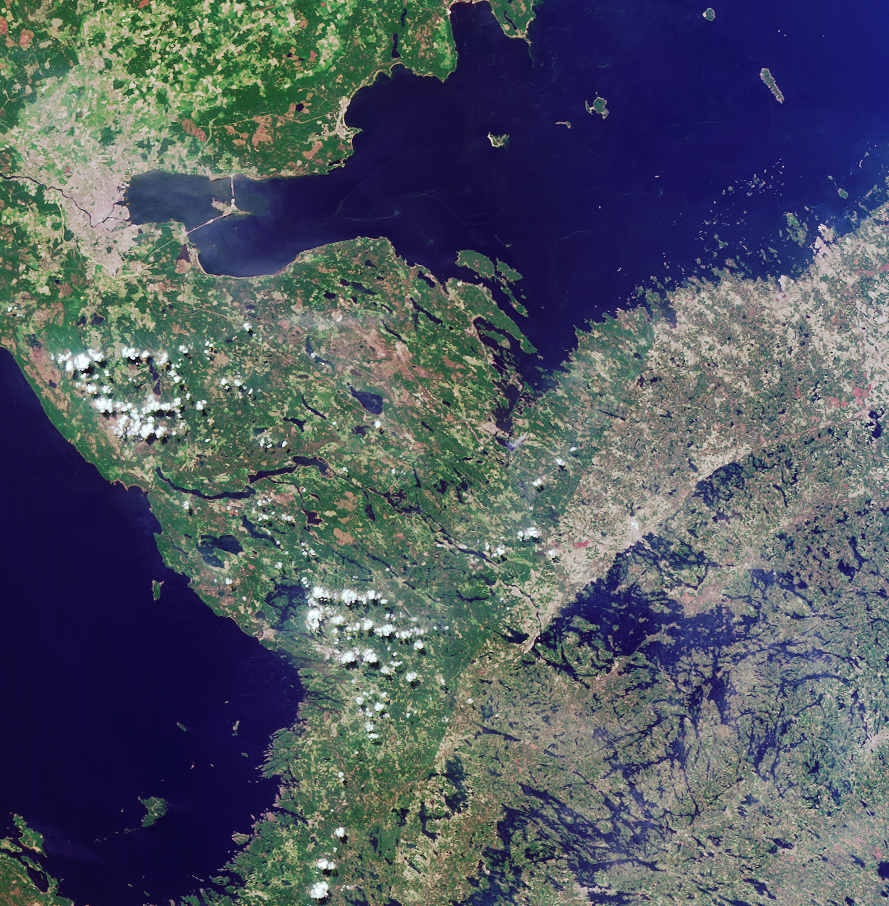

Where on Earth…? MISR Mystery Image Quiz #12:Border between Russia and Finland

The answers to this quiz appear in blue below each question.

1. The location of a city is indicated by the pale gray-colored pixels in the upper left. Three of the following four statements about this city are true. Which statement is false?
(A) No city with a larger population is located within 4 degrees latitude.
(B) The city was established about 300 years ago.
(C) There are hundreds of bridges within the metropolitan area, of which only one is a drawbridge.
(D) A linear feature connecting the island to the right of the city with the mainland supports automotive but not rail traffic.

Answer: C is false
The image has been rotated such that north is toward the bottom. The city in the south eastern portion of the image is Russia’s St. Petersburg, which is the most northerly large city in the world at almost 60 degrees north latitude. The closest city with a larger population, Moscow, is south of St. Petersburg by more than 4 degrees (at 55.75 degrees north). St. Petersburg was established along the banks of the Neva River by Peter the Great in 1703. This marshy, low-lying area possesses many rivers and islands, and about 300 bridges, of which more than twenty are drawbridges. The island connected with the north shore of Petersburg is called Kotlin Island and is the home of the famous naval fortress of Kronstadt. The road built upon a tidal barrage connecting the island with the mainland is open to road traffic but does not support a railway.

2. A large blue water body extends along the top portion of the image. Three of these four statements about it are true. Which statement is false?
(A) The shores provide an important habitat for at least one type of seal.
(B) Dreissena polymorpha, an invasive pest species, has been found in these waters.
(C) These waters are more salty than most other seas.
(D) Forest products account for at least half of all cargo leaving one of the major ports along the shoreline.

Answer: C is false
The water body extending along the top portion of the image is the Gulf of Finland. These shores are home to the Grey Seal and the Ringed Seal. The bivalve Dreissena polymorpha has been recorded in the eastern parts of the Gulf of Finland since the 1980’s. The Gulf of Finland is a low salinity marine environment, and one of the freshest enclosed seas in the world. Over half of all cargo leaving the Finnish port of Hamina are forest products.

3. Another large body of water stretches along the left-hand portion of the image. Three of these statements about this water body are true. Which statement is false?
(A) Its maximum depth is less than 300 meters.
(B) There is an active monastery on one of its islands.
(C) It is the main source of freshwater for the region and is currently threatened by pollution.
(D) Its basin is of tectonic origin and was formed through movements of the Earth’s crust.

Answer: D is false
The waters stretching along the left are part of Lake Ladoga. Despite being somewhat shallow (the maximum depth of the lake is about 230 meters), Lake Ladoga is the largest freshwater lake in Europe and the primary source of drinking water for St. Petersburg. Pollution from various industrial and agricultural materials threaten the Lagoda water supply. The large island of Valaam (in the lower-left portion of the image area) houses an active monastery that dates from the 12th century. The origin of the lake is related to the recent glacial history of the area and not to tectonic deformations of the Earth’s crust.

4. Extending from the bottom center of the image to the water’s edge in the upper right quadrant is a curvilinear boundary separating darker shades of green on the left from lighter hues of green and brown on the right. Three of the following four statements about this feature are true. Which one is false?
(A) It coincides with a political border.
(B) It is associated with an escarpment more than 500 meters in elevation.
(C) It demarcates areas characterized by historically different logging practices.
(D) It is traversed by a river in which salmon and trout migration has been affected by the construction of a hydroelectric plant.

Answer: B is false
The curvilinear feature coincides with the southern portion of the border between Russia and Finland. The maximum elevation in this region is less than 200 meters. For much of the 20th century, Russia’s westernmost border served as a barrier to international interaction, and the forests in this region were largely excluded from the international trade in forest products. In contrast, forests along the Finnish side of the border have been more intensively exploited during the past century. The Vuoksi River crosses this border at the twin cities of Imatra, Finland and Svetogorsk, Russia, and then flows onward toward Lake Ladoga. The Imatrankoski power station and dam which was constructed between these towns in the 1920’s has hindered salmon and trout migrations along this route.

MISR was built and is managed by NASA’s Jet Propulsion Laboratory, Pasadena, CA, for NASA’s Office of Earth Science, Washington, DC. The Terra satellite is managed by NASA’s Goddard Space Flight Center, Greenbelt, MD. JPL is a division of the California Institute of Technology.

Credit: NASA/GSFC/LaRC/JPL, MISR Team